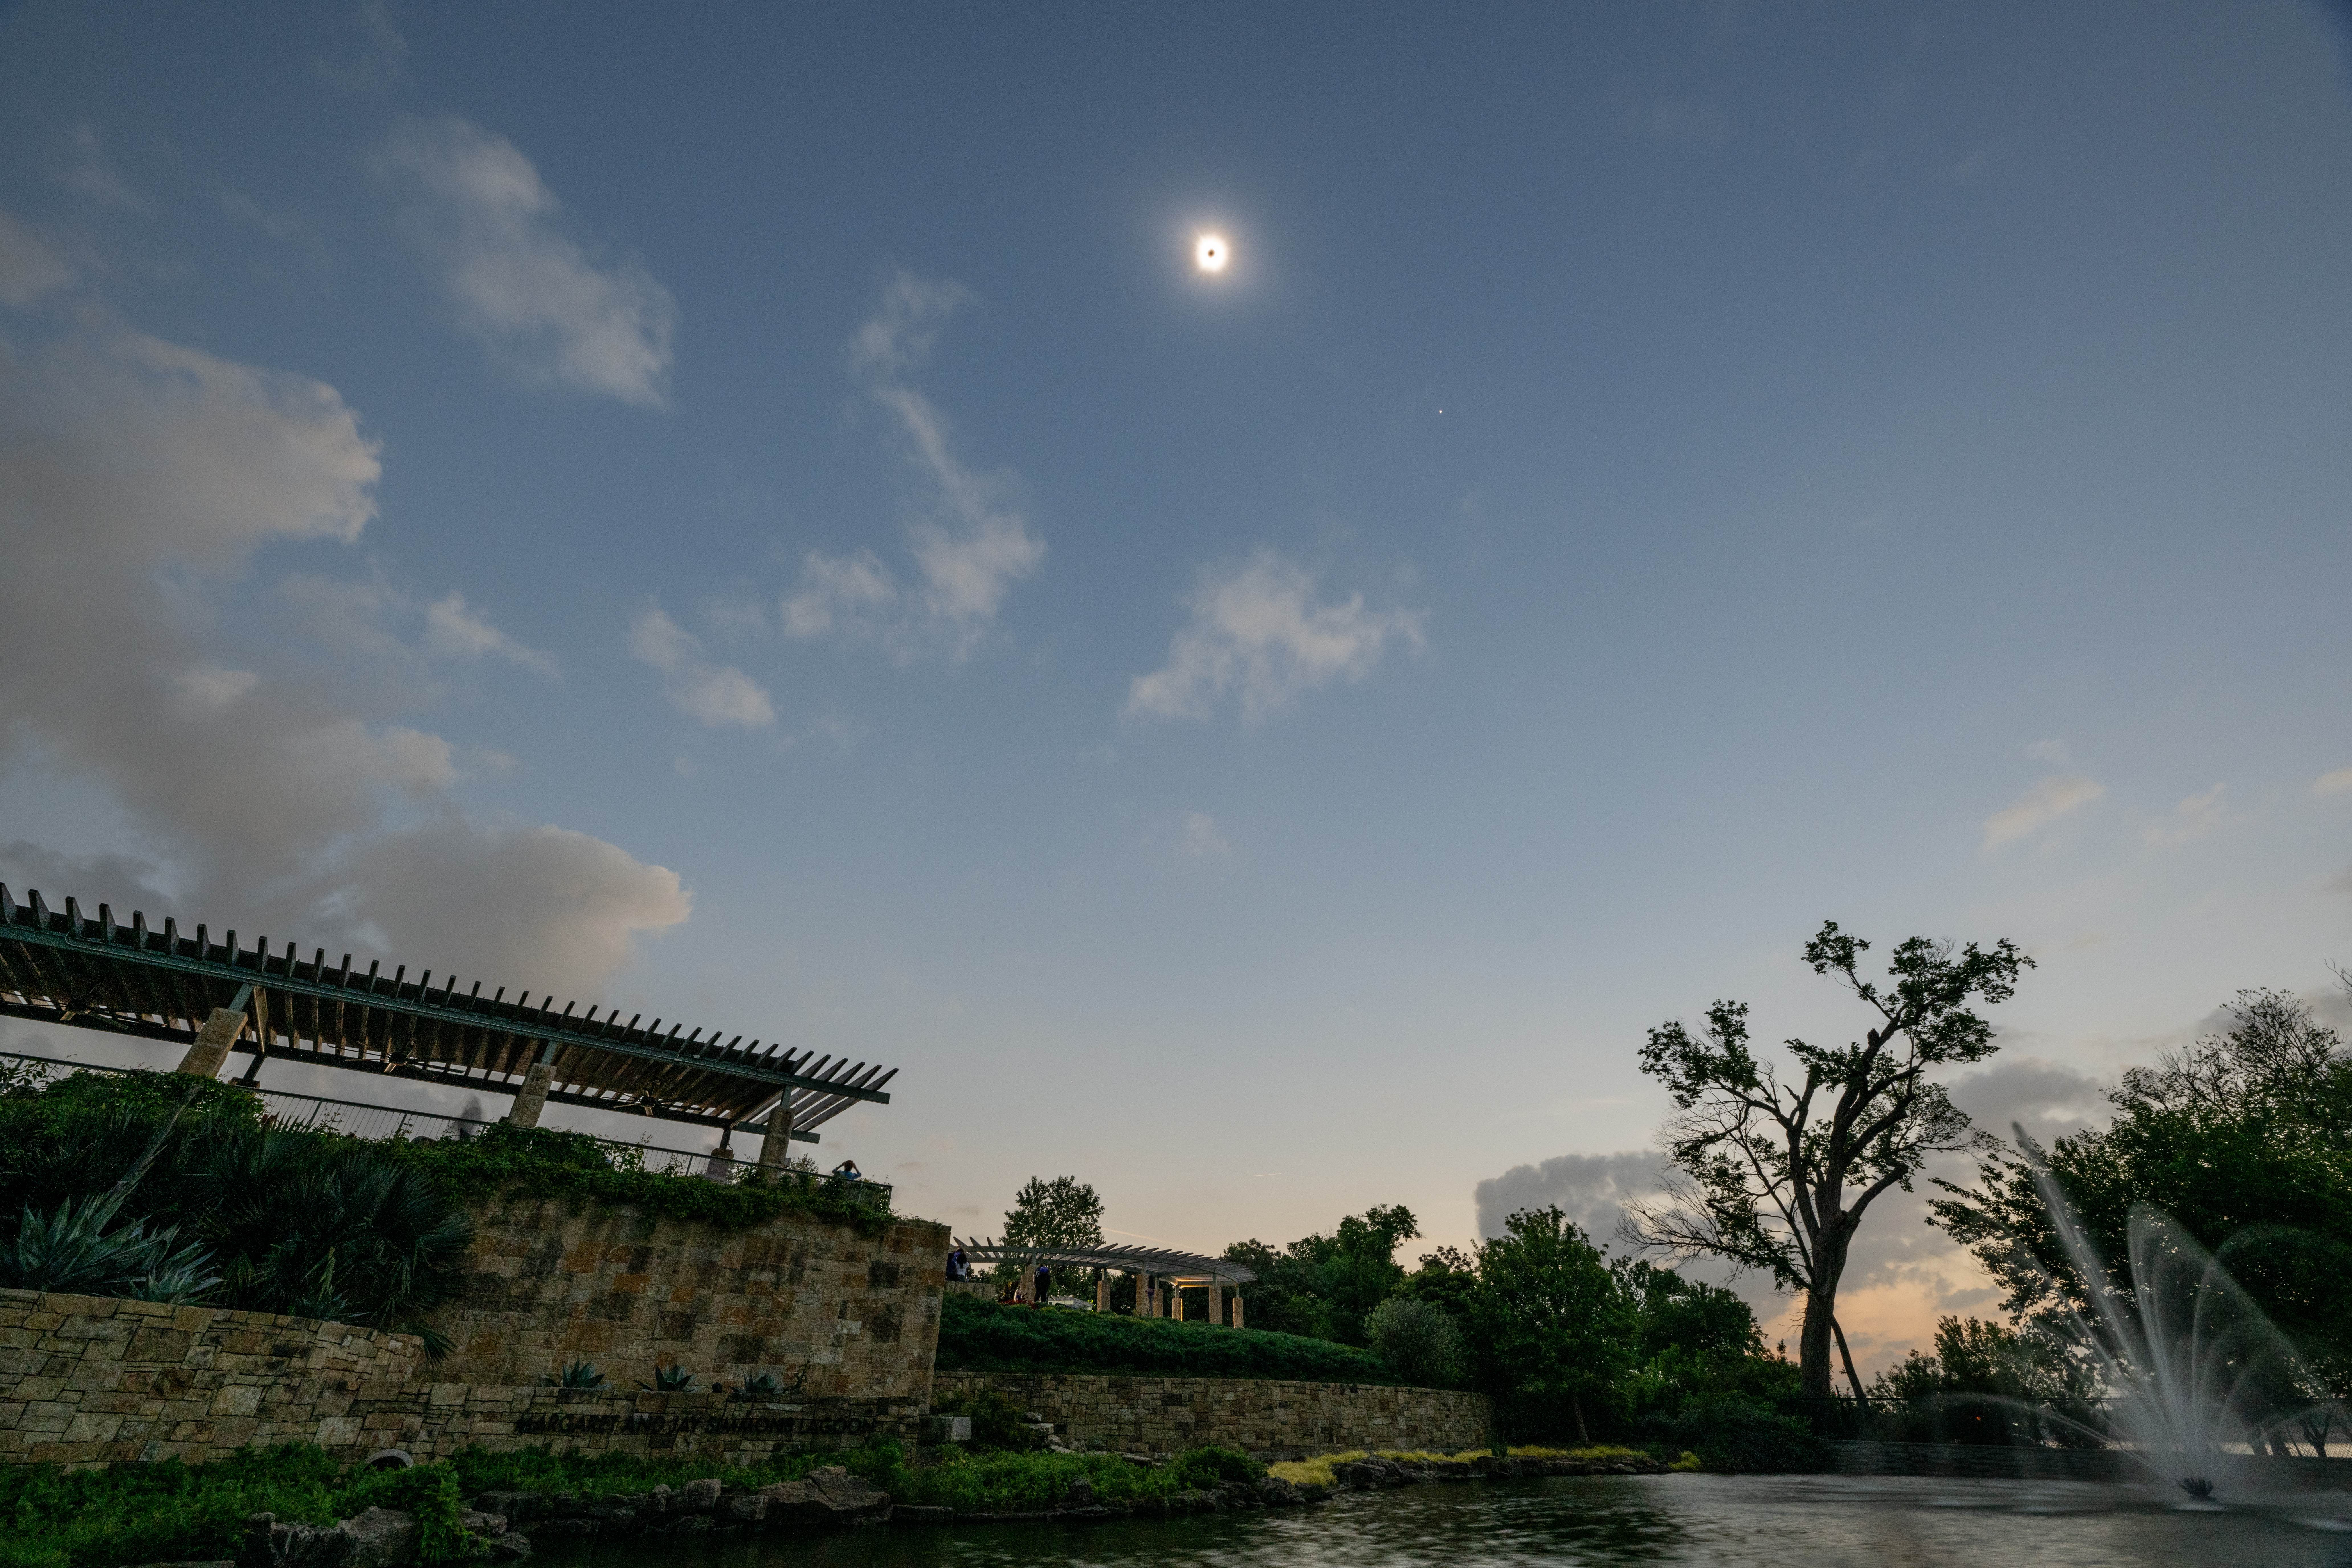

2024 Total Solar Eclipse

A total solar eclipse is seen in Dallas, Texas on Monday, April 8, 2024. A total solar eclipse swept across a narrow portion of the North American continent from Mexico’s Pacific coast to the Atlantic coast of Newfoundland, Canada. A partial solar eclipse was visible across the entire North American continent along with parts of Central America and Europe.

Credit: NASA/Keegan Barber